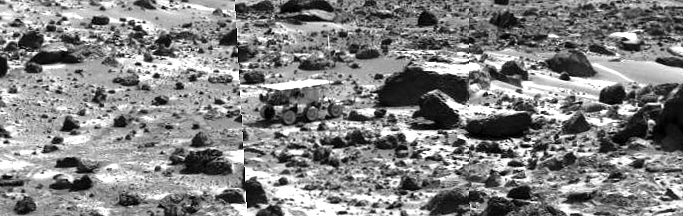

Sojourner near “Chimp” – Left Eye

This image mosaic taken by the Imager for Mars Pathfinder (IMP) shows the Sojourner rover near the large rock “Chimp” on the afternoon of Sol 72 (September 15). Prior to the acquisition of the image, Sojourner successfully traversed the terrain between Chimp and the “Rock Garden,” an assemblage of large rocks to the right of this mosaic.

This image and PIA01573 (right eye) make up a stereo pair.

Mars Pathfinder is the second in NASA’s Discovery program of low-cost spacecraft with highly focused science goals. The Jet Propulsion Laboratory, Pasadena, CA, developed and manages the Mars Pathfinder mission for NASA’s Office of Space Science, Washington, D.C. JPL is an operating division of the California Institute of Technology (Caltech).

Photojournal note: Sojourner spent 83 days of a planned seven-day mission exploring the Martian terrain, acquiring images, and taking chemical, atmospheric and other measurements. The final data transmission received from Pathfinder was at 10:23 UTC on September 27, 1997. Although mission managers tried to restore full communications during the following five months, the successful mission was terminated on March 10, 1998.

Credit: NASA/JPL